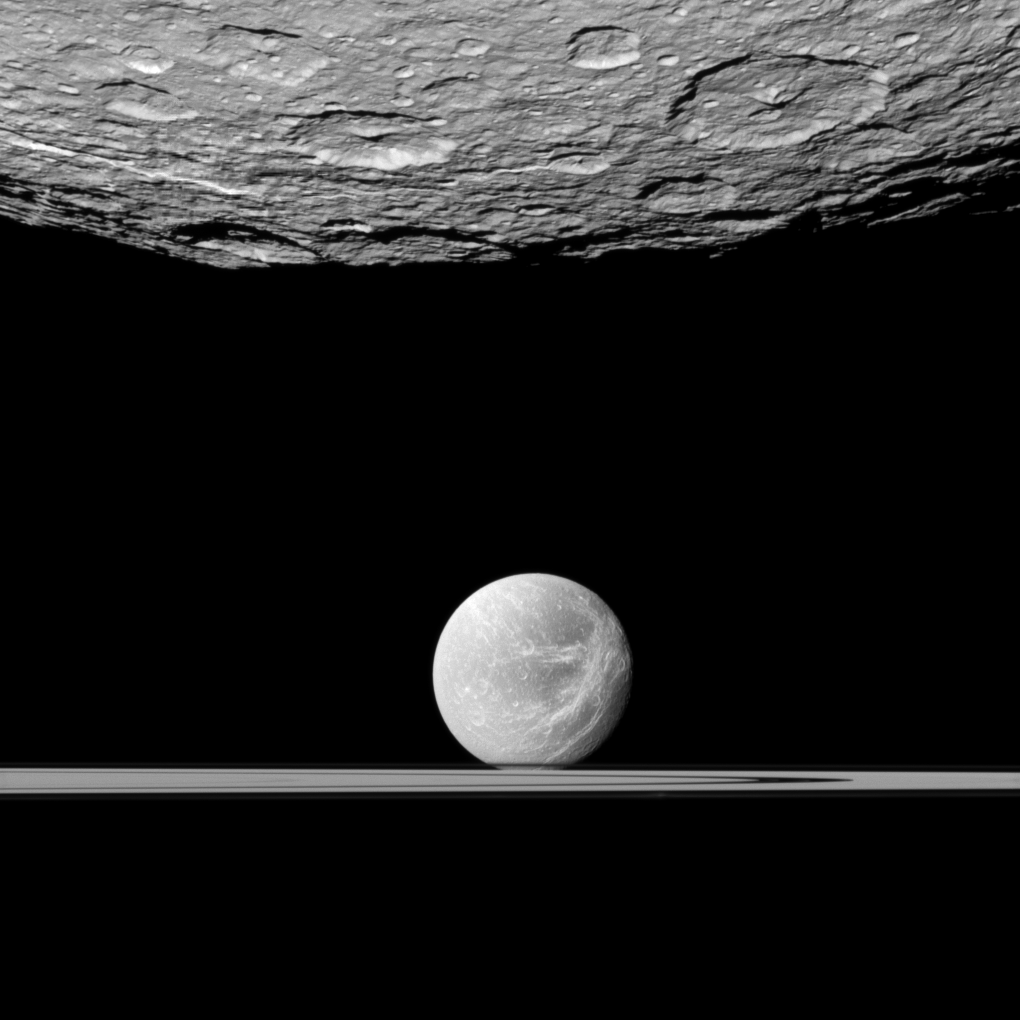

Beyond Southern Rhea

The Cassini spacecraft looks past the cratered south polar area of Saturn’s moon Rhea to spy the moon Dione and the planet’s rings in the distance.

Dione’s “wispy” terrain can be seen on the trailing hemisphere of that moon. See PIA10560 to learn more.

This view looks toward the south polar area of the anti-Saturn side of Rhea (1,528 kilometers, or 949 miles across) and the Saturn-facing side of Dione (1,123 kilometers, or 698 miles across). North on the moons is up.

This view looks toward the northern, sunlit side of the rings from just above the ringplane. The rings, closer to Cassini than Dione is, obscure the view of the south of Dione.

The image was taken in visible light with the Cassini spacecraft narrow-angle camera on Jan. 11, 2011. The view was acquired at a distance of approximately 61,000 kilometers (38,000 miles) from Rhea and at a Sun-Rhea-spacecraft, or phase, angle of 15 degrees. The view was acquired at a distance of approximately 924,000 kilometers (574,000 miles) from Dione and at a Sun-Dione-spacecraft, or phase, angle of 15 degrees. Image scale is 358 meters (1,175 feet) per pixel on Rhea and 6 kilometers (4 miles) per pixel on Dione.

The Cassini-Huygens mission is a cooperative project of NASA, the European Space Agency and the Italian Space Agency. The Jet Propulsion Laboratory, a division of the California Institute of Technology in Pasadena, manages the mission for NASA’s Science Mission Directorate, Washington, D.C. The Cassini orbiter and its two onboard cameras were designed, developed and assembled at JPL. The imaging operations center is based at the Space Science Institute in Boulder, Colo.

Credit: NASA/JPL/Space Science Institute